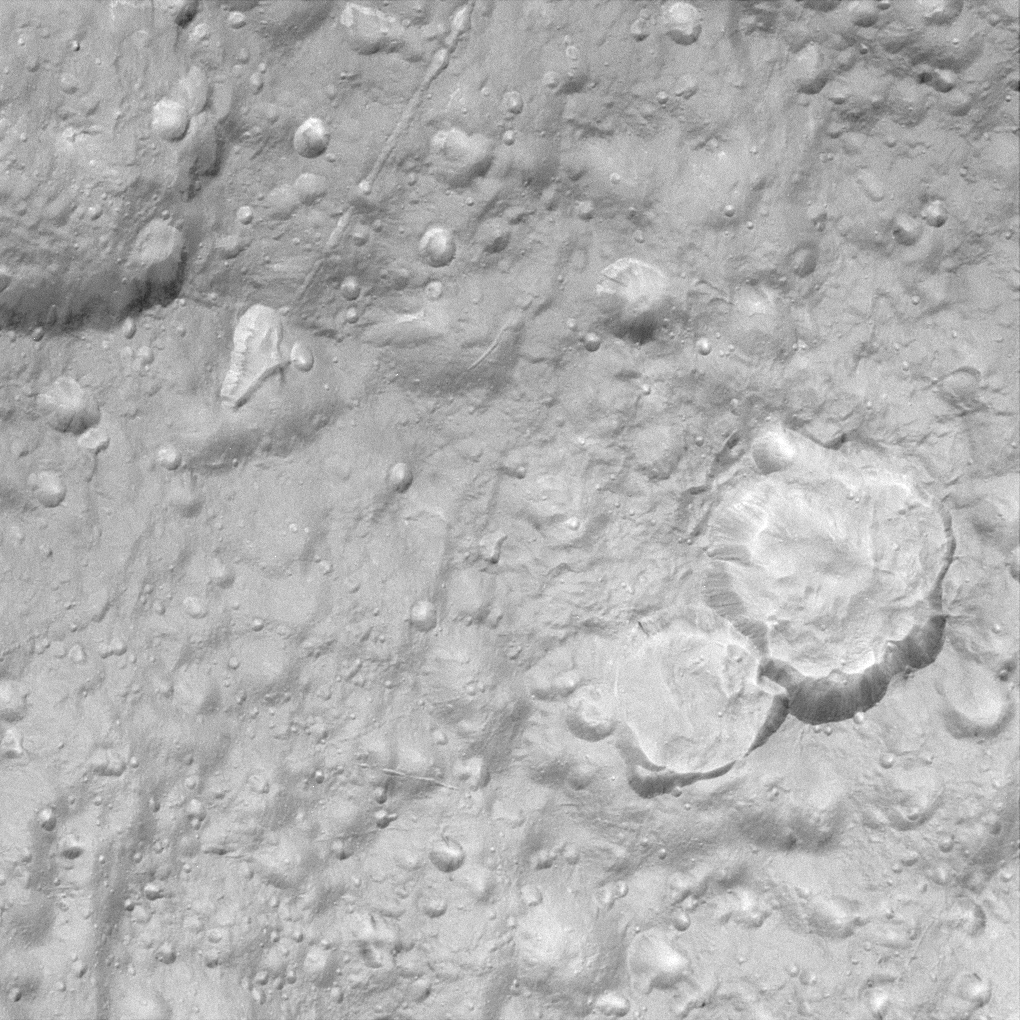

“Hi-Res” on Tethys

This view is among the closest Cassini images of Tethys’ icy surface taken during the Sept. 24, 2005 flyby.

This image is a clear-filter view and is the highest resolution image acquired by Cassini during the encounter. The two large craters at the right show evidence that landslides have modified their outlines and covered their floors with large quantities of debris. Linear depressions cutting across the terrain probably mark the surface expressions of faults or fractures. For a false-color image see PIA07737.

This view is centered on terrain at approximately 4.2 degrees south latitude and 357 degrees west longitude on Tethys. The image has been rotated so that north on Tethys is up.

The view was obtained using the Cassini spacecraft narrow-angle camera at a distance of approximately 19,000 kilometers (11,800 miles) from Tethys and at a Sun-Tethys-spacecraft, or phase, angle of 17 degrees. Image scale is 110 meters (360 feet) per pixel.

The Cassini-Huygens mission is a cooperative project of NASA, the European Space Agency and the Italian Space Agency. The Jet Propulsion Laboratory, a division of the California Institute of Technology in Pasadena, manages the mission for NASA’s Science Mission Directorate, Washington, D.C. The Cassini orbiter and its two onboard cameras were designed, developed and assembled at JPL. The imaging operations center is based at the Space Science Institute in Boulder, Colo.

Credit: NASA/JPL/Space Science Institute